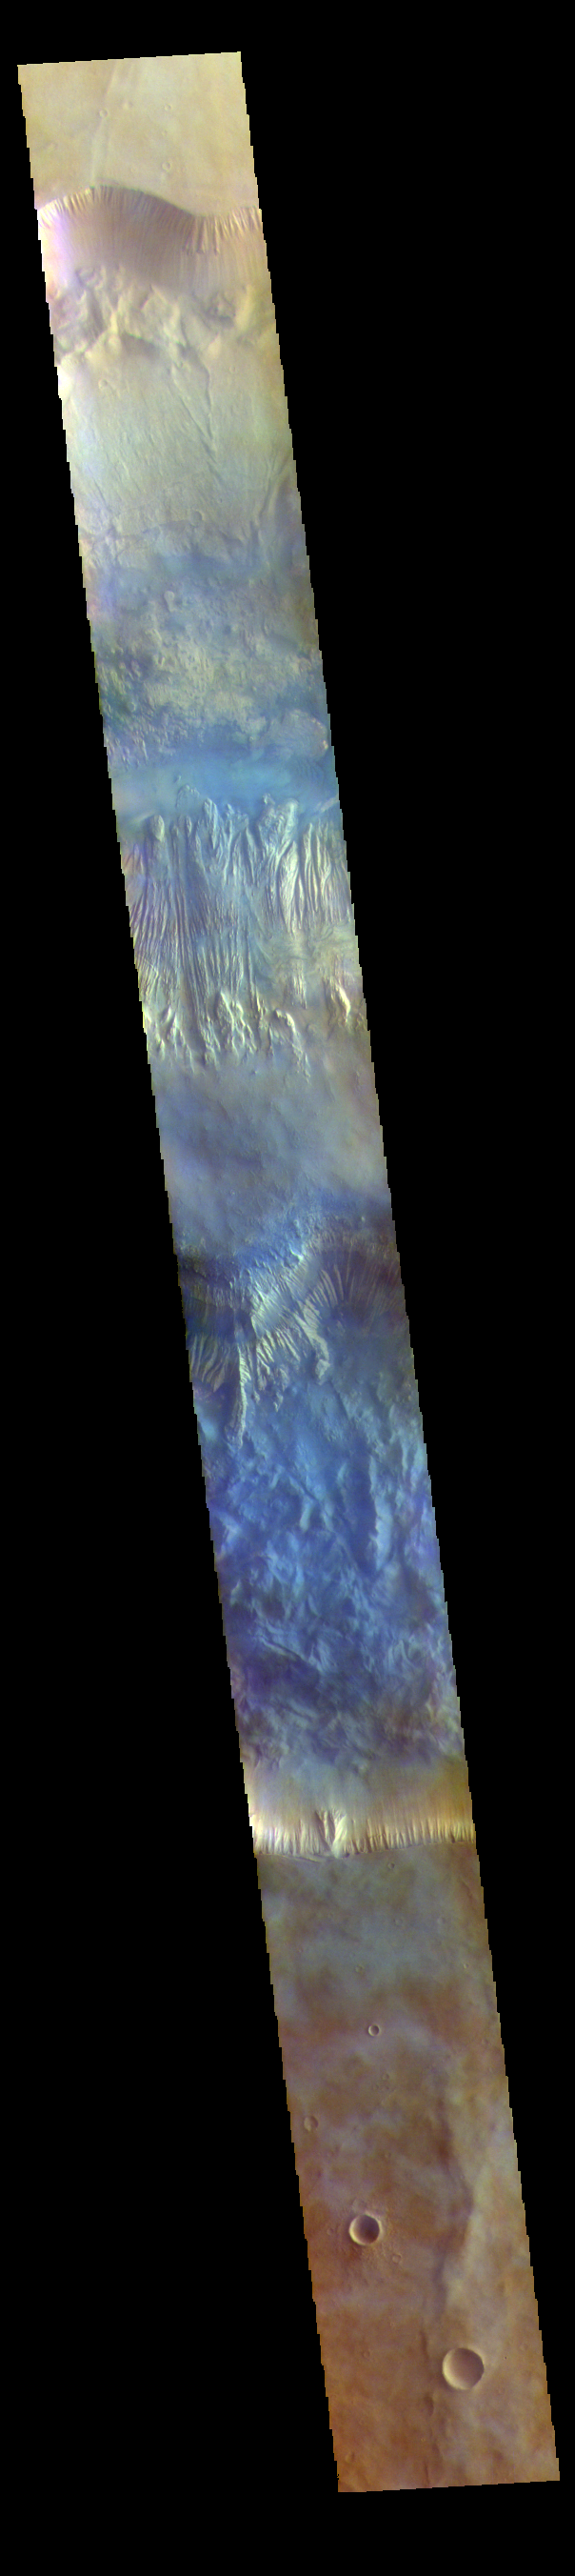

Hebes Chasma – False Color

The THEMIS VIS camera contains 5 filters. The data from different filters can be combined in multiple ways to create a false color image. These false color images may reveal subtle variations of the surface not easily identified in a single band image. Today’s false color image shows a cross section of Hebes Chasma, including Hebes Mensa (middle of image). Hebes Chasma is an inclosed basin not connected to Valles Marineris. It is 319 km long (east/west, 198 miles), 130 km wide (north/south, 81miles) and up to 8km (5 miles) deep. Hebes Mensa is a large deposit of layered material within the chasma. Extensive erosion has created gullies in the mensa and distributed fine sand size materials to create dunes and sand drifts. Hebes Mensa is 7.5 km (4.7 miles) high, 120 km (75 miles) long and 43 km (27 miles) wide.

The THEMIS VIS camera is capable of capturing color images of the Martian surface using five different color filters. In this mode of operation, the spatial resolution and coverage of the image must be reduced to accommodate the additional data volume produced from using multiple filters. To make a color image, three of the five filter images (each in grayscale) are selected. Each is contrast enhanced and then converted to a red, green, or blue intensity image. These three images are then combined to produce a full color, single image. Because the THEMIS color filters don’t span the full range of colors seen by the human eye, a color THEMIS image does not represent true color. Also, because each single-filter image is contrast enhanced before inclusion in the three-color image, the apparent color variation of the scene is exaggerated. Nevertheless, the color variation that does appear is representative of some change in color, however subtle, in the actual scene. Note that the long edges of THEMIS color images typically contain color artifacts that do not represent surface variation.

Credit: NASA/JPL-Caltech/ASU